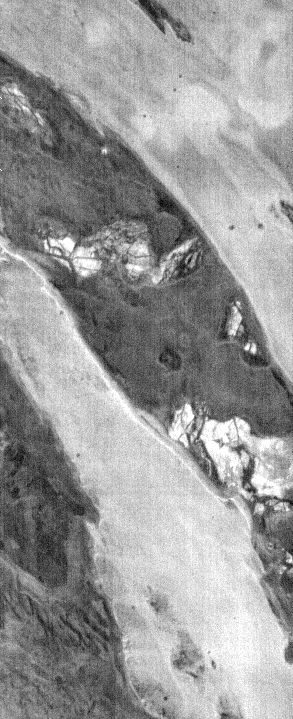

THEMIS Images as Art #38

Welcome to the second annual THEMIS ART MONTH. From Jan. 31 through March 4 we will be showcasing images for their aesthetic value, rather than their science content. Portions of these images resemble things in our everyday lives, from animals to letters of the alphabet. We hope you enjoy our fanciful look at Mars!

A fearsome dragon, or maybe an eel?

Note: this THEMIS visual image has not been radiometrically nor geometrically calibrated for this preliminary release. An empirical correction has been performed to remove instrumental effects. A linear shift has been applied in the cross-track and down-track direction to approximate spacecraft and planetary motion. Fully calibrated and geometrically projected images will be released through the Planetary Data System in accordance with Project policies at a later time.

NASA’s Jet Propulsion Laboratory manages the 2001 Mars Odyssey mission for NASA’s Office of Space Science, Washington, D.C. The Thermal Emission Imaging System (THEMIS) was developed by Arizona State University, Tempe, in collaboration with Raytheon Santa Barbara Remote Sensing. The THEMIS investigation is led by Dr. Philip Christensen at Arizona State University. Lockheed Martin Astronautics, Denver, is the prime contractor for the Odyssey project, and developed and built the orbiter. Mission operations are conducted jointly from Lockheed Martin and from JPL, a division of the California Institute of Technology in Pasadena.

Credit: NASA/JPL/Arizona State University